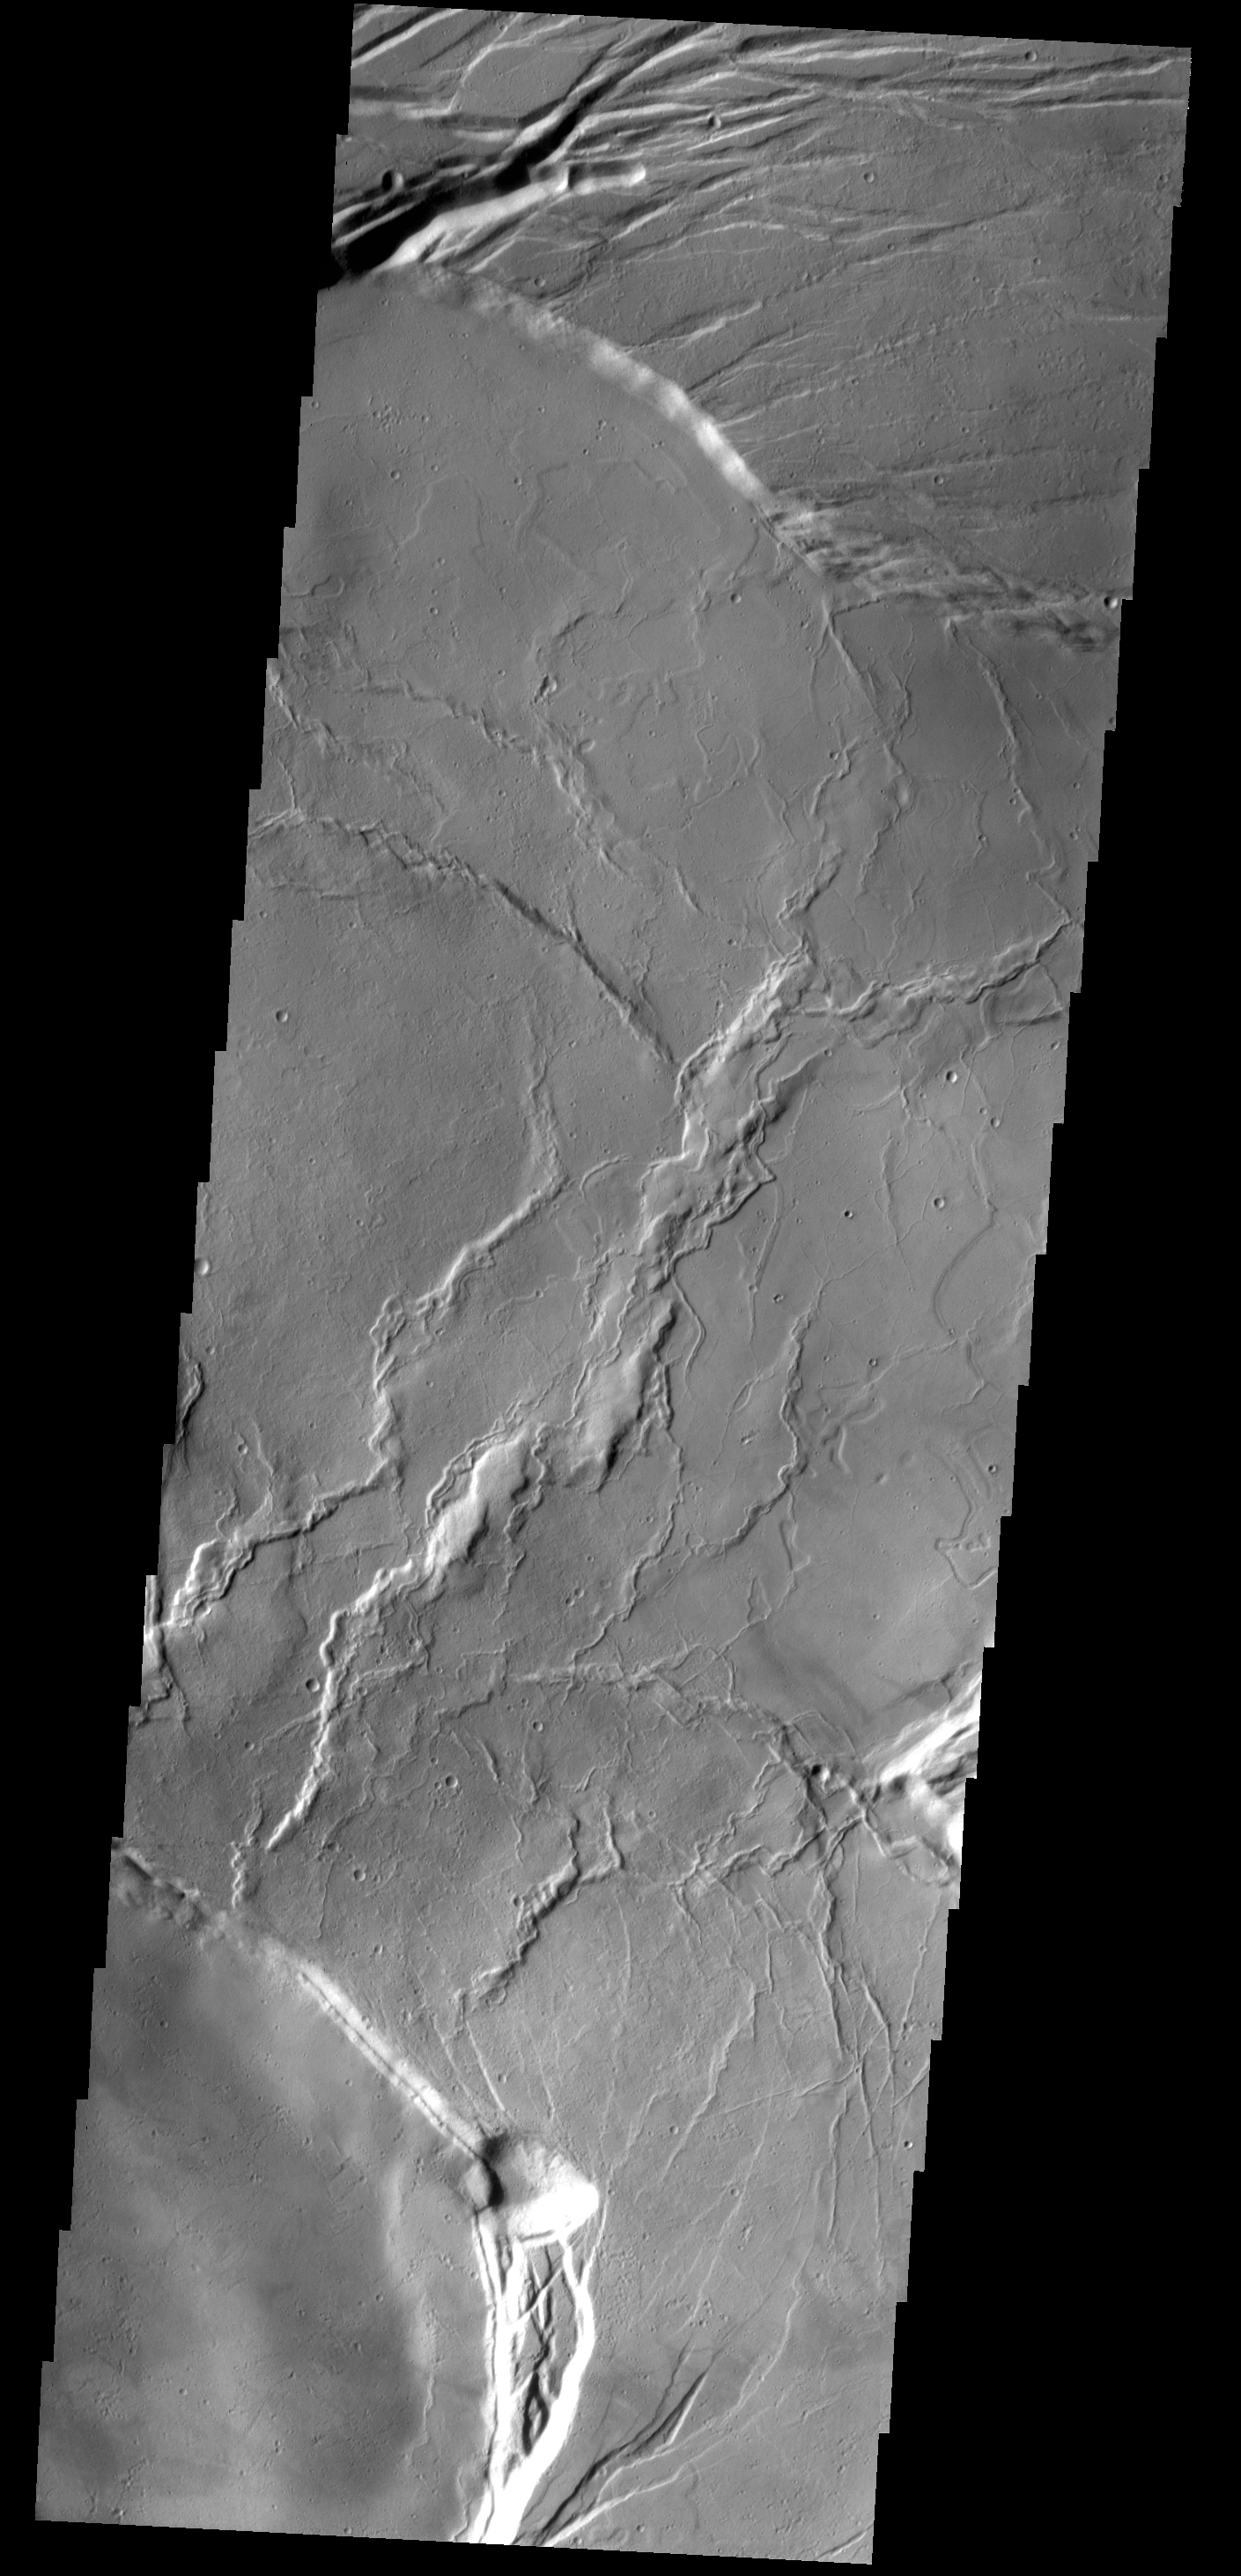

Olympus Mons Summit

This VIS image shows the central portion of the complex caldera at the summit of Olympus Mons.

Credit: NASA/JPL-Caltech/ASU